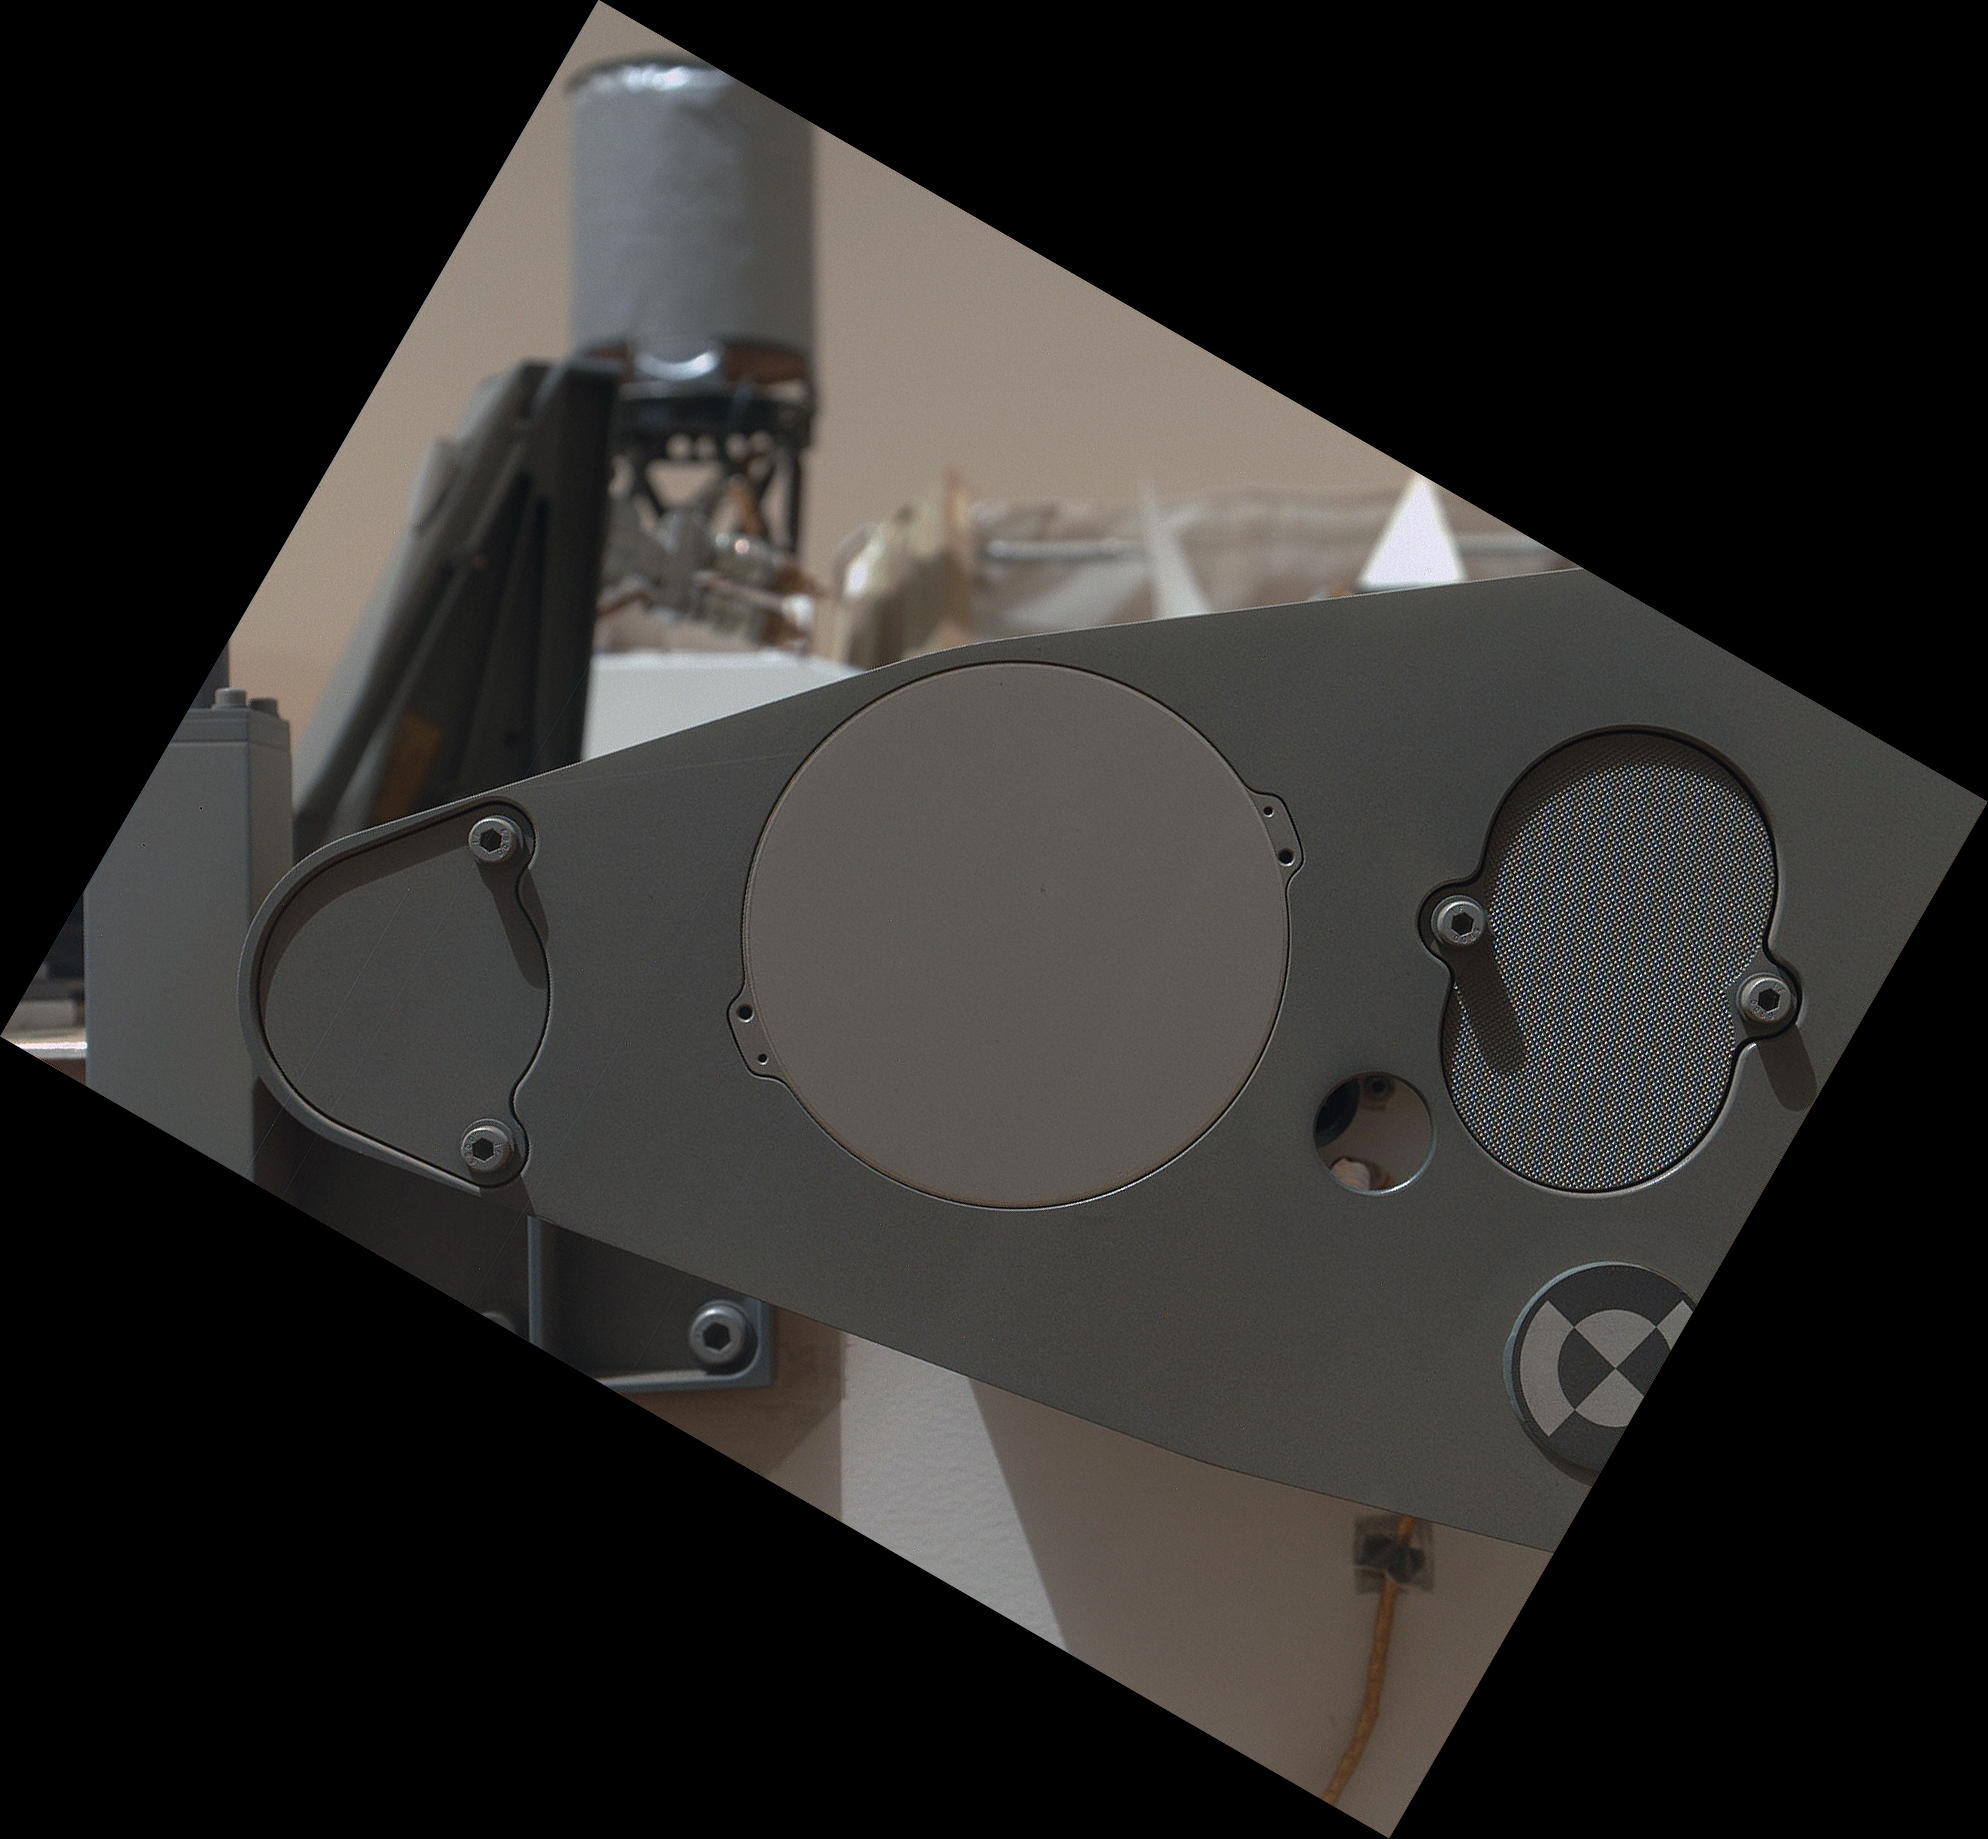

Sealed Organic Check Material on Curiosity

NASA’s Mars rover Curiosity carries five cylindrical blocks of organic check material for use in a control experiment if the rover’s Sample Analysis at Mars (SAM) laboratory detects any organic compounds in samples of Martian soil or powdered rock. The blocks are carried on the front of the rover, within reach of the sample-collecting drill on the rover’s arm, and are sealed under foil until needed. This image centered on the foil that covers one of the bricks was taken by the rover’s Mars Hand Lens Imager (MAHLI) during the 34th Martian day, or sol, of Curiosity’s work on Mars (Sept. 9, 2012).

The image has been rotated to compensate for the tilted orientation of the camera when it was taken. The diameter of the covering is about 2.5 inches (6.5 centimeters). The rover’s UHF radio antenna, mounted on the rear of the deck, is the feature in the background resembling a miniature water tower.

The Sol 34 imaging was part of characterization testing of the rover’s arm. This image checks the precision of the arm’s positioning as if preparing to collect a sample of the check material. The darker, oval-shaped feature to the right of the foil covering and a rounder dark feature to the left are touch points for the rover’s drill to use when the drill collects a powdered sample of the organic check material later in the mission.

If SAM does detect organics, one challenge will be to confirm that these molecules are truly Martian, not stowaways from Earth carried to Mars on Curiosity. The organic check material is a silicon-dioxide ceramic laced with small amounts of synthetic fluorinated organic chemicals not found in nature on Earth and not expected on Mars. The basic control experiment will collect a powdered sample from an organic check block with the same drilling, processing and delivery system used for collecting samples from Martian rocks, and then will analyze the sample with SAM. If SAM finds any organics other than the fluorine-containing markers, they will be stowaway suspects. If only the markers are detected, that would verify that organic-detection is working and that the sample-acquisition and handling pathway has passed a test of being clean of organic stowaways. That control experiment can assess characteristics of organic contamination at five different times during the mission, using the five bricks of check material.

The main purpose of Curiosity’s MAHLI camera is to acquire close-up, high-resolution views of rocks and soil at the rover’s Gale Crater field site. The camera is capable of focusing on any target at distances of about 0.8 inch (2.1 centimeters) to infinity, providing versatility for other uses.

Credit: NASA/JPL-Caltech/Malin Space Science Systems